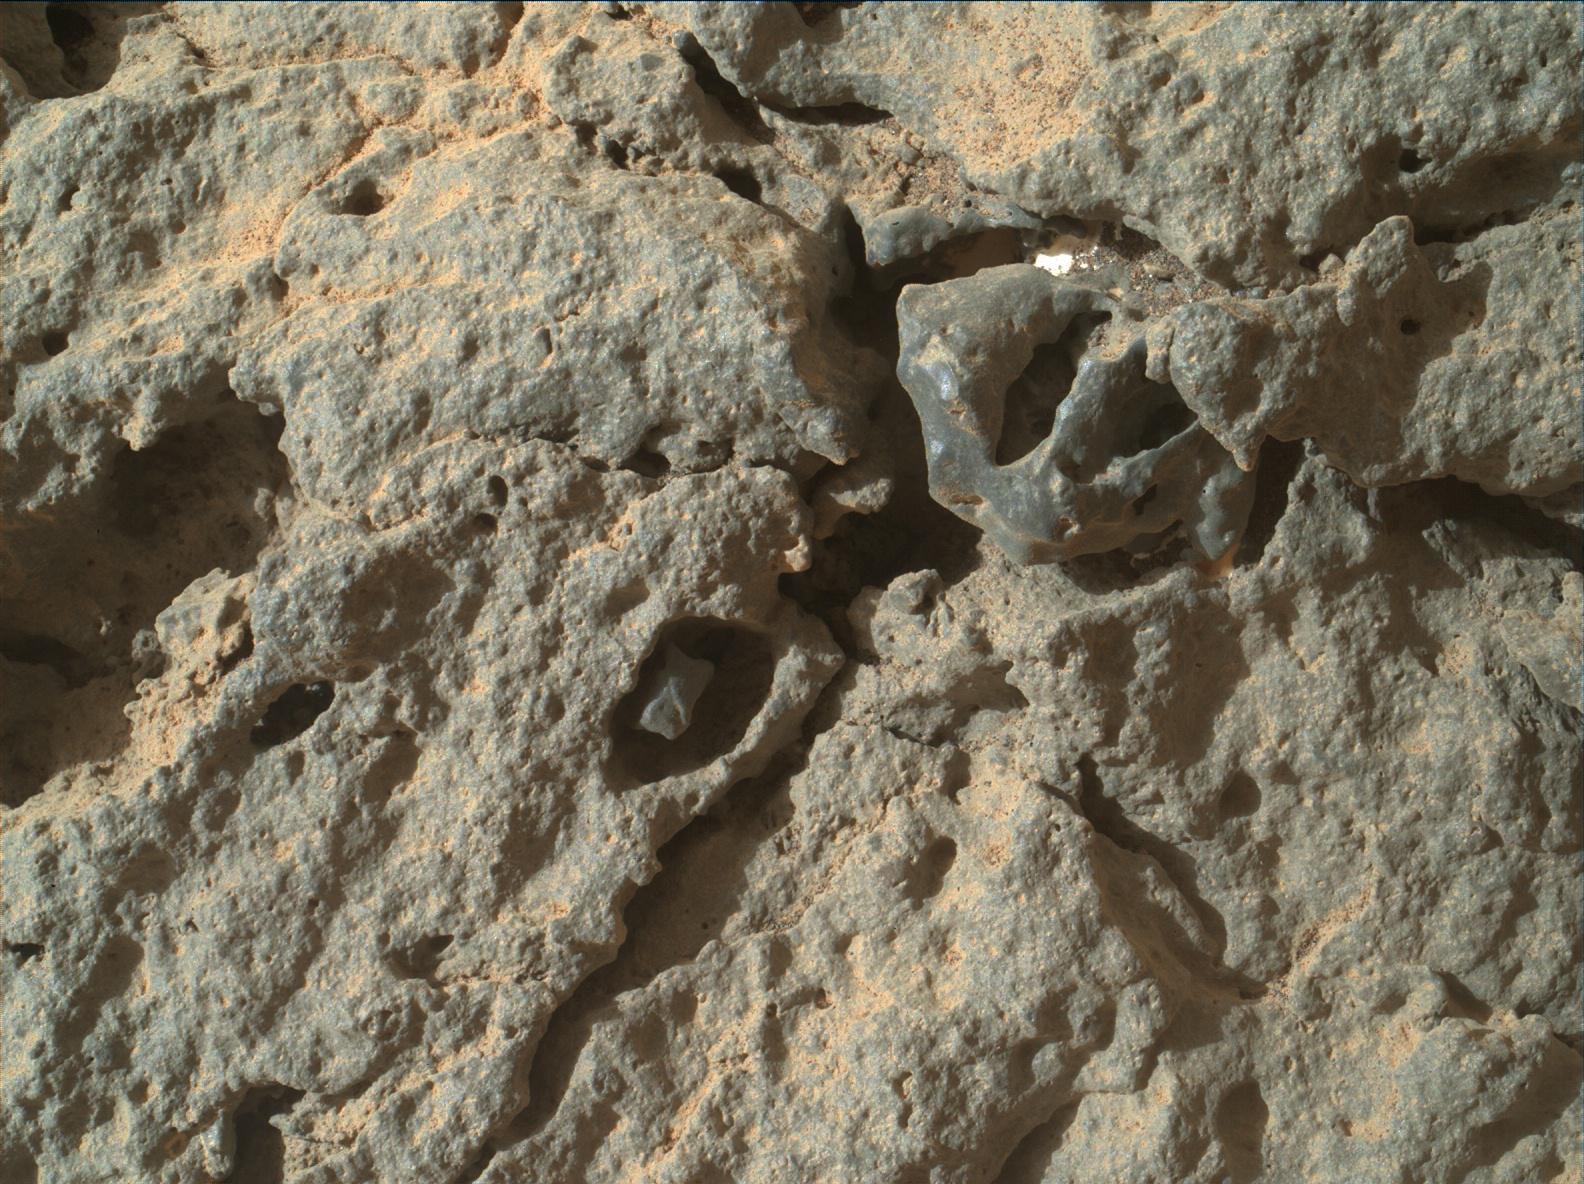

Detail in “Point Lake” Outcrop

The Mars Hand Lens Imager (MAHLI) on the arm of NASA’s Mars rover Curiosity was positioned about 4 inches (10 centimeters) from the surface of the “Point Lake” outcrop when it took this image of a portion of the outcrop’s steep face. This close-up view and others from MAHLI on the same Martian day — Sol 303 of the mission (June 13, 2013) — show that many holes in the rock are occupied by what appears to be material different from that of the main rock itself. Specifically, the material in the holes seems to be finer-grained, slightly darker, and slightly more resistant to weathering. In many instances, there is a moat of sorts between the more resistant interior material and the main Point Lake rock.

In this image, the larger hole containing a darker inclusion with a fleck of bright material in the moat is roughly 1 inch (2.5 centimeters) in diameter.

Curiosity’s science team chose to approach Point Lake with the rover in June 2013 to get a closer look after earlier imaging of Point Lake (such as at PIA17071) left uncertainty about whether this outcrop is igneous or sedimentary.

A closer look still leaves room for interpretation. The material in the holes observed with MAHLI could be pebbles that blew into pre-existing holes, but it seems unlikely that the same type of pebble would blow into every hole. They might be pebbles that were part of the rock all along, as would be expected if Point Lake is sandstone with a few coarser pebbles (and therefore supporting the sedimentary interpretation). If Point Lake is igneous, the material in the holes might be individual, larger crystals within an otherwise finer-crystalline rock. Such crystals are called phenocrysts, and indicate that they got a head start on cooling before the rest of the rock was erupted onto the surface. Finally, the material in the holes could be secondary — having been deposited at a later time in pre-existing holes of the rock from percolating fluids or gases. This last scenario could fit either the sedimentary or igneous interpretation, without favoring one over the other.

Malin Space Science Systems, San Diego, developed, built and operates MAHLI. NASA’s Jet Propulsion Laboratory, Pasadena, Calif., manages the Mars Science Laboratory Project and the mission’s Curiosity rover for NASA’s Science Mission Directorate in Washington. The rover was designed and assembled at JPL, a division of the California Institute of Technology in Pasadena.

Credit: NASA/JPL-Caltech/MSSS